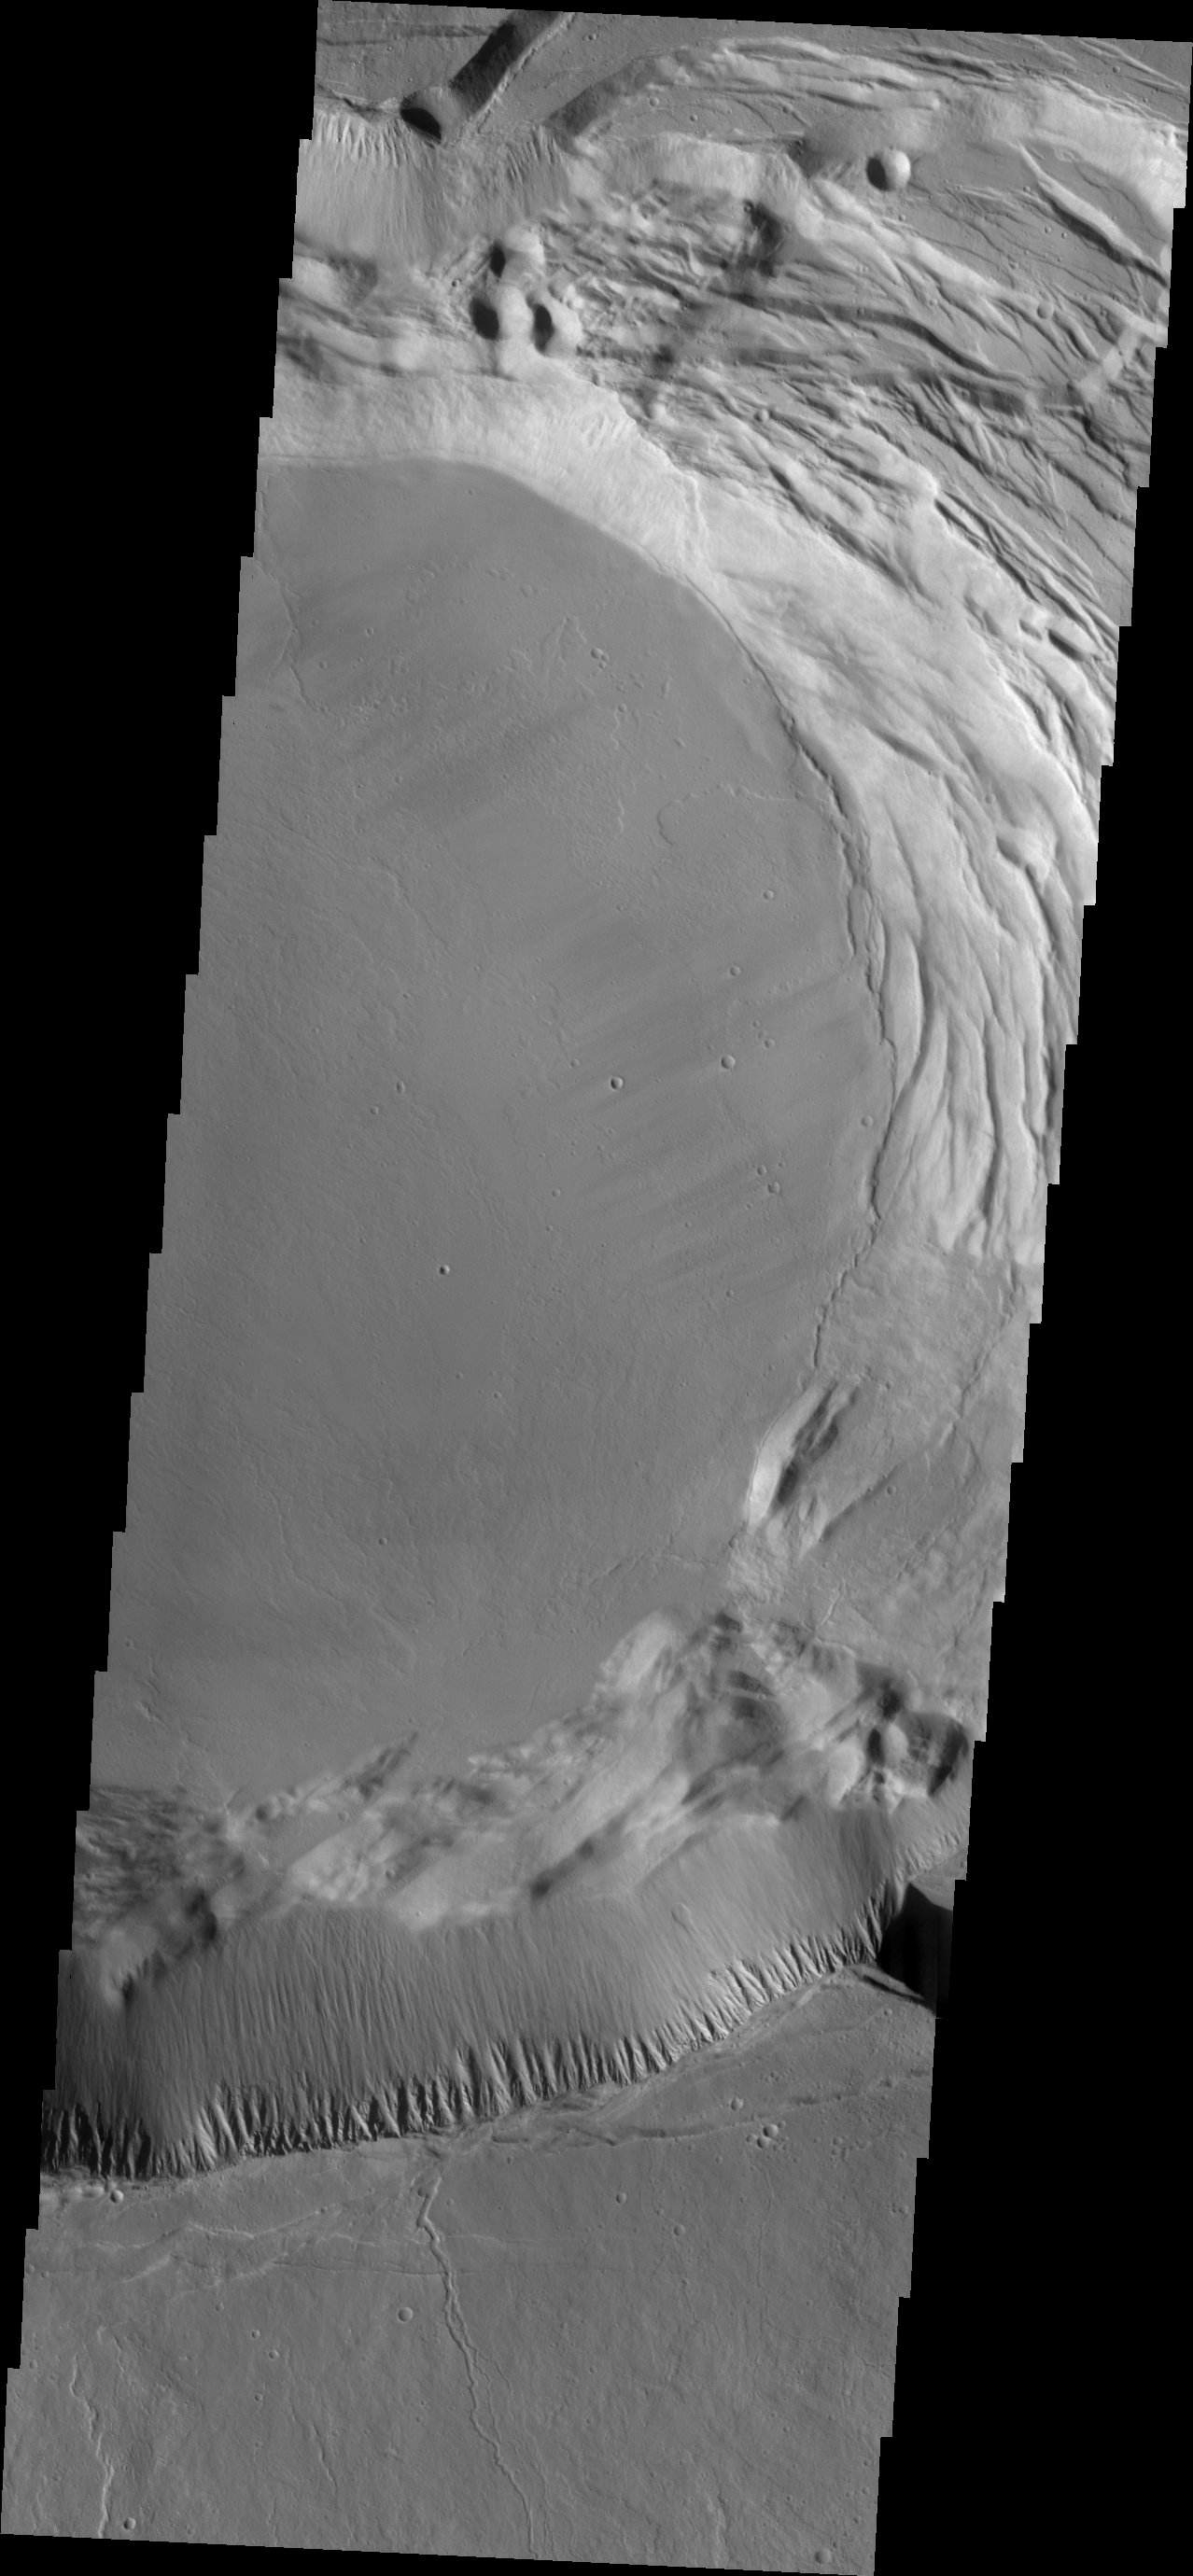

Investigating Mars: Ascraeus Mons

This image shows part of the complex caldera at the summit of the volcano. Calderas are found at the tops of volcanoes and are the source region for magma that rises from an underground lava source to erupt at the surface. Volcanoes are formed by repeated flows from the central caldera. The final eruptions can pool within the summit caldera, leaving a flat surface as they cool. Calderas are also a location of collapse, creating rings of tectonic faults that form the caldera rim. Ascraeus Mons has several caldera features at its summit.

The Odyssey spacecraft has spent over 15 years in orbit around Mars, circling the planet more than 69000 times. It holds the record for longest working spacecraft at Mars. THEMIS, the IR/VIS camera system, has collected data for the entire mission and provides images covering all seasons and lighting conditions. Over the years many features of interest have received repeated imaging, building up a suite of images covering the entire feature. From the deepest chasma to the tallest volcano, individual dunes inside craters and dune fields that encircle the north pole, channels carved by water and lava, and a variety of other feature, THEMIS has imaged them all. For the next several months the image of the day will focus on the Tharsis volcanoes, the various chasmata of Valles Marineris, and the major dunes fields. We hope you enjoy these images!

Credit: NASA/JPL-Caltech/ASU